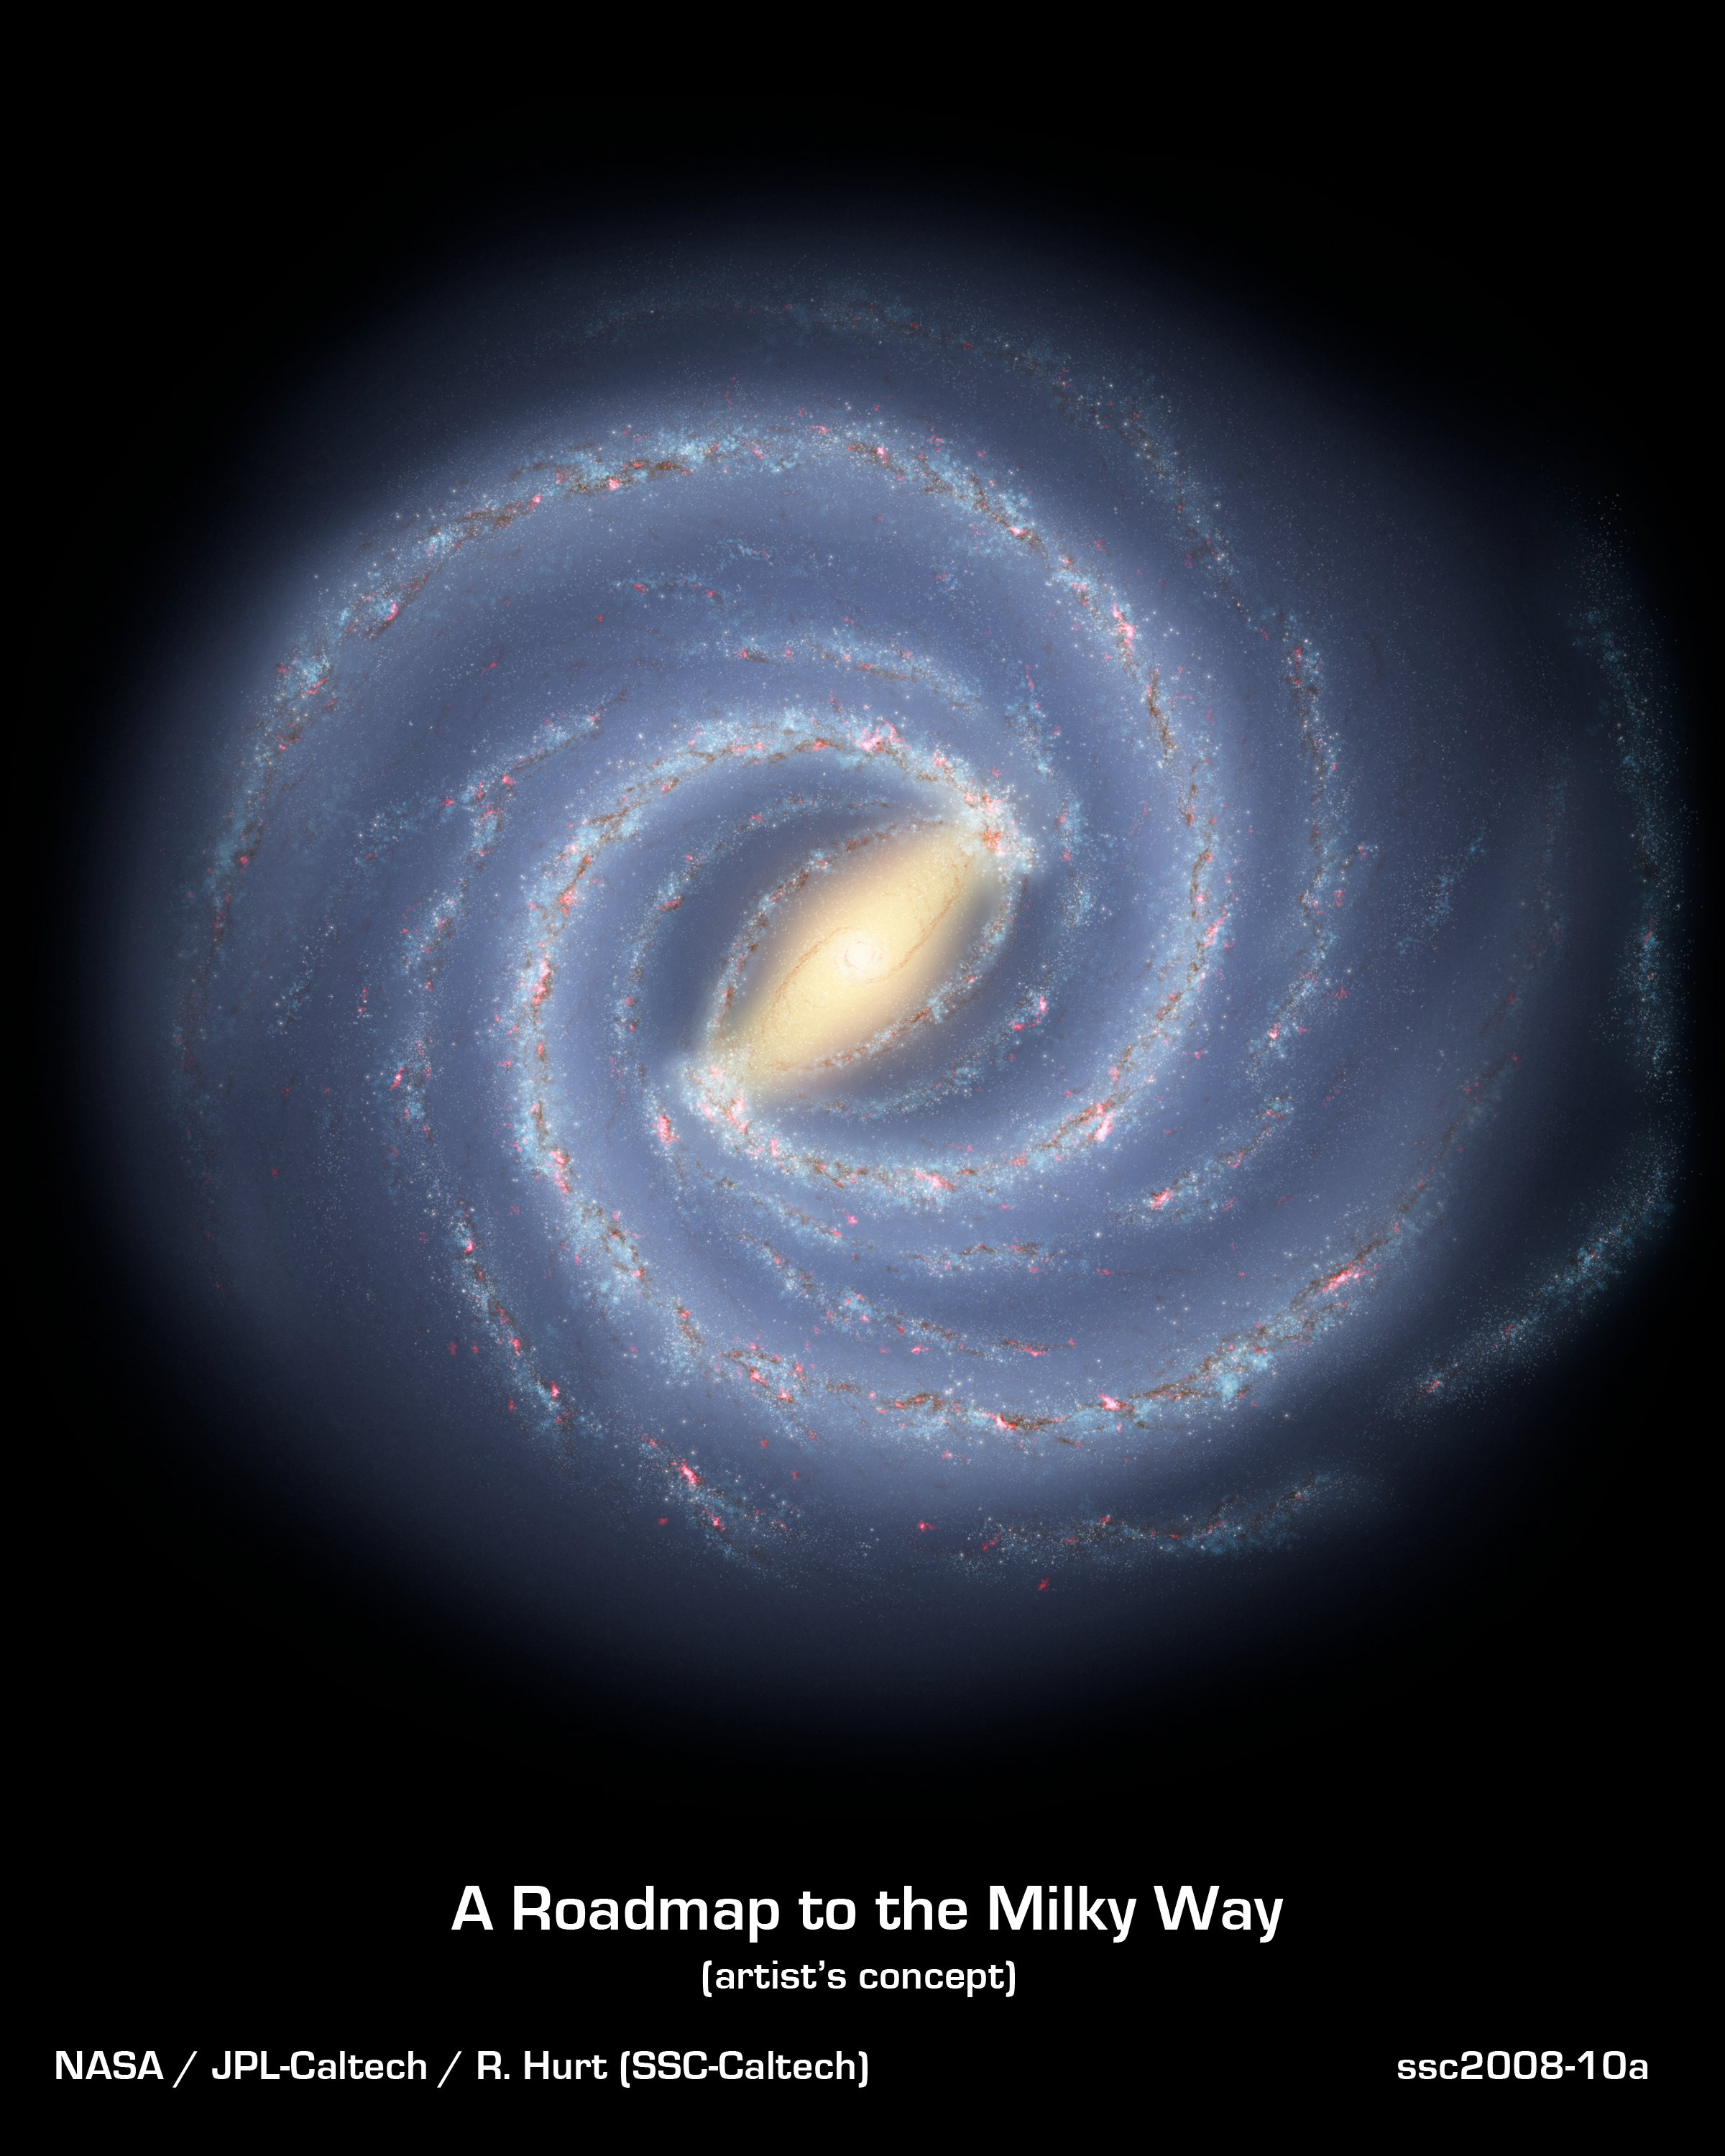

A Roadmap to the Milky Way

Like early explorers mapping the continents of our globe, astronomers are busy charting the spiral structure of our galaxy, the Milky Way. Using infrared images from NASA's Spitzer Space Telescope, scientists have discovered that the Milky Way's elegant spiral structure is dominated by just two arms wrapping off the ends of a central bar of stars. Previously, our galaxy was thought to possess four major arms.

This artist's concept illustrates the new view of the Milky Way, along with other findings presented at the 212th American Astronomical Society meeting in St. Louis, Mo. The galaxy's two major arms (Scutum-Centaurus and Perseus) can be seen attached to the ends of a thick central bar, while the two now-demoted minor arms (Norma and Sagittarius) are less distinct and located between the major arms. The major arms consist of the highest densities of both young and old stars; the minor arms are primarily filled with gas and pockets of star-forming activity.

The artist's concept also includes a new spiral arm, called the "Far-3 kiloparsec arm," discovered via a radio-telescope survey of gas in the Milky Way. This arm is shorter than the two major arms and lies along the bar of the galaxy.

Our sun lies near a small, partial arm called the Orion Arm, or Orion Spur, located between the Sagittarius and Perseus arms.

Credit: NASA/JPL-Caltech/R. Hurt (SSC/Caltech)